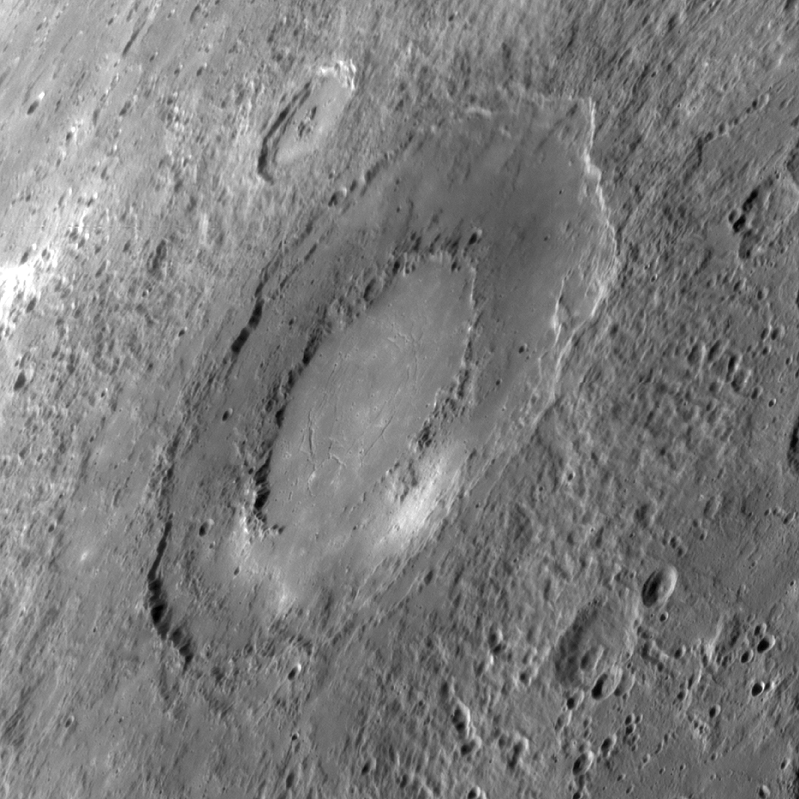

A Newly Imaged Basin

This unnamed impact basin was seen for the first time yesterday during MESSENGER’s third flyby of Mercury. The outer diameter of the basin is approximately 260 kilometers (160 miles). This basin has a double-ring structure common to basins with diameters larger than 200 kilometers (about 125 miles). The floor of the basin consists of smooth plains material. Concentric troughs, formed by surface extension, are visible on the basin floor, similar to those seen in Raditladi basin. Such troughs are rare on Mercury, and the discovery of such features in this newly imaged basin is of great interest to members of the MESSENGER Science Team. Crater chains produced during ejecta emplacement also can be seen emanating from the basin.

Date Acquired: September 29, 2009
Image Mission Elapsed Time (MET): 162744150
Instrument: Narrow Angle Camera (NAC) of the Mercury Dual Imaging System (MDIS)
Resolution: 0.40 kilometers/pixel (0.25 miles/pixel)
Scale: The basin is approximately 260 kilometers (160 miles) in diameter
Spacecraft Altitude: 15,600 kilometers (9750 miles)

These images are from MESSENGER, a NASA Discovery mission to conduct the first orbital study of the innermost planet, Mercury. For information regarding the use of images, see the MESSENGER image use policy.

Credit: NASA/Johns Hopkins University Applied Physics Laboratory/Carnegie Institution of Washington